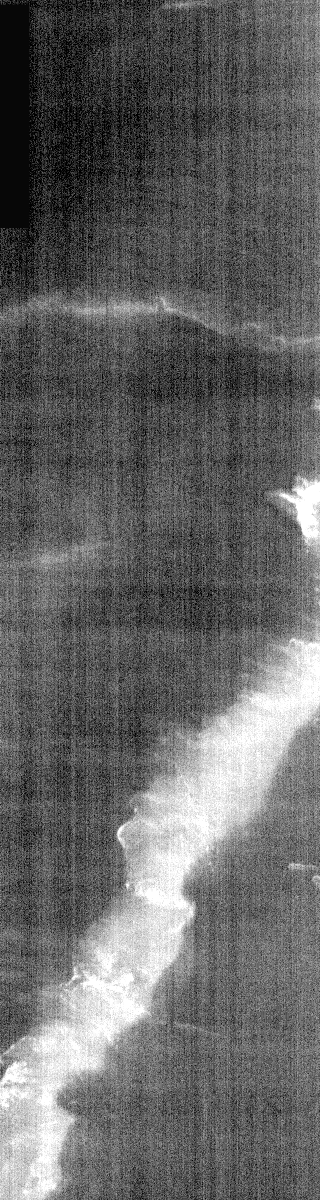

Olympus Mons at Night

This nighttime IR image is of a portion of the flank of Olympus Mons. In last week’s Arsia Mons flow images, it was easy to delineate lava flows. While this image is also of a region of extensive flows, it is nearly impossible to identify any flows. This illustrates one of the problems imaging high altitudes in nighttime IR, the surface is almost as cold as the atmosphere and is emitting very little signal back to the IR camera.

Image information: IR instrument. Latitude 16.4, Longitude 230.6 East (129.4 West). 100 meter/pixel resolution.

Note: this THEMIS visual image has not been radiometrically nor geometrically calibrated for this preliminary release. An empirical correction has been performed to remove instrumental effects. A linear shift has been applied in the cross-track and down-track direction to approximate spacecraft and planetary motion. Fully calibrated and geometrically projected images will be released through the Planetary Data System in accordance with Project policies at a later time.

NASA’s Jet Propulsion Laboratory manages the 2001 Mars Odyssey mission for NASA’s Office of Space Science, Washington, D.C. The Thermal Emission Imaging System (THEMIS) was developed by Arizona State University, Tempe, in collaboration with Raytheon Santa Barbara Remote Sensing. The THEMIS investigation is led by Dr. Philip Christensen at Arizona State University. Lockheed Martin Astronautics, Denver, is the prime contractor for the Odyssey project, and developed and built the orbiter. Mission operations are conducted jointly from Lockheed Martin and from JPL, a division of the California Institute of Technology in Pasadena.

Credit: NASA/JPL/Arizona State University